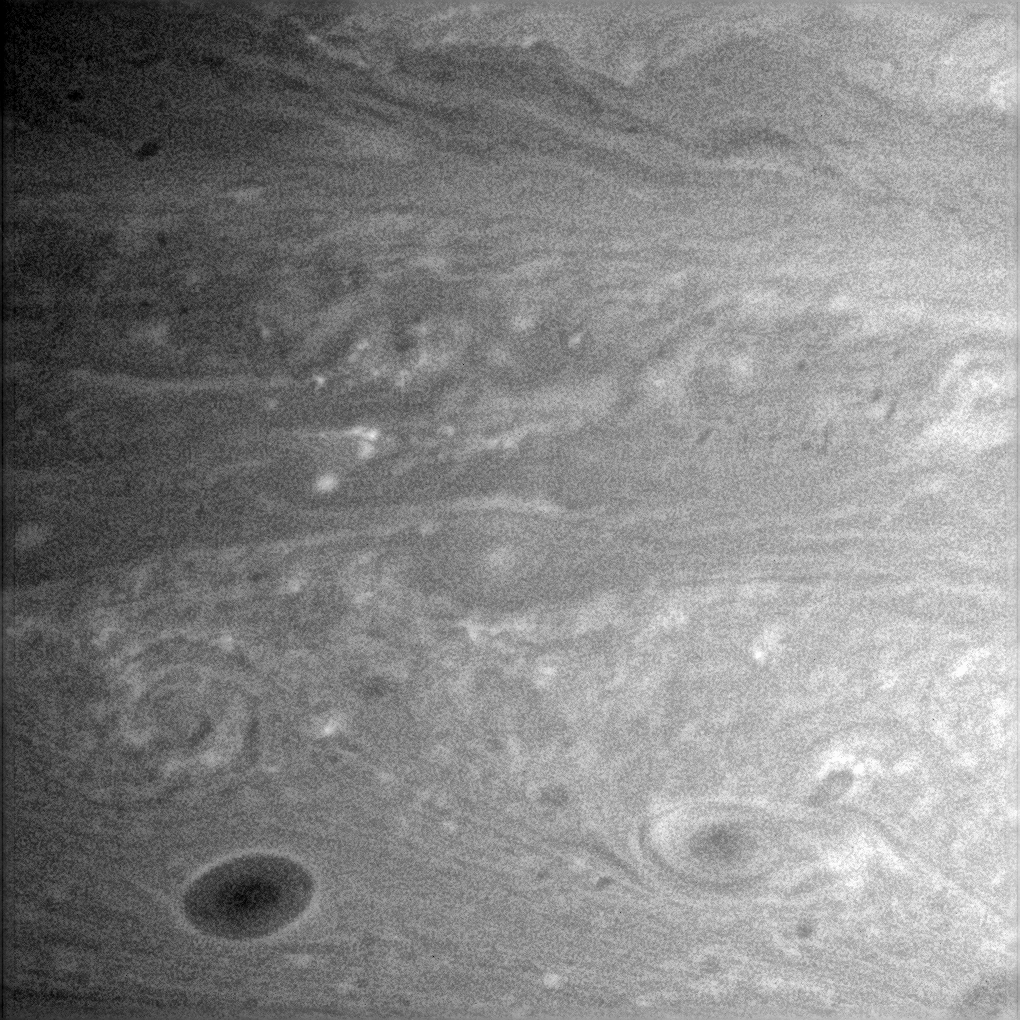

Filaments and Vortices

Faint filaments in Saturn’s atmosphere spiral around two oval-shaped storms in a direction opposite to the winds which rotate around Southern Hemisphere hurricanes on Earth. One storm is seen near the lower right, and the other is near the lower left above a much darker storm.

Atmospheric scientists do not yet fully understand what these filaments are, but some possible explanations have been proposed. The filaments might represent material connecting the spots if the two have recently split from a single storm. The spirals could also represent wind flow in the atmosphere. Further investigation by Cassini imaging scientists is likely to clarify the precise nature of the filaments.

The image was taken in visible light with the Cassini spacecraft narrow-angle camera on July 6, 2005, at a distance of approximately 2.4 million kilometers (1.5 million miles) from Saturn using a filter sensitive to wavelengths of infrared light centered at 750 nanometers. The image scale is 14 kilometers (9 miles) per pixel.

The Cassini-Huygens mission is a cooperative project of NASA, the European Space Agency and the Italian Space Agency. The Jet Propulsion Laboratory, a division of the California Institute of Technology in Pasadena, manages the mission for NASA’s Science Mission Directorate, Washington, D.C. The Cassini orbiter and its two onboard cameras were designed, developed and assembled at JPL. The imaging team is based at the Space Science Institute, Boulder, Colo.

Credit: NASA/JPL/Space Science Institute